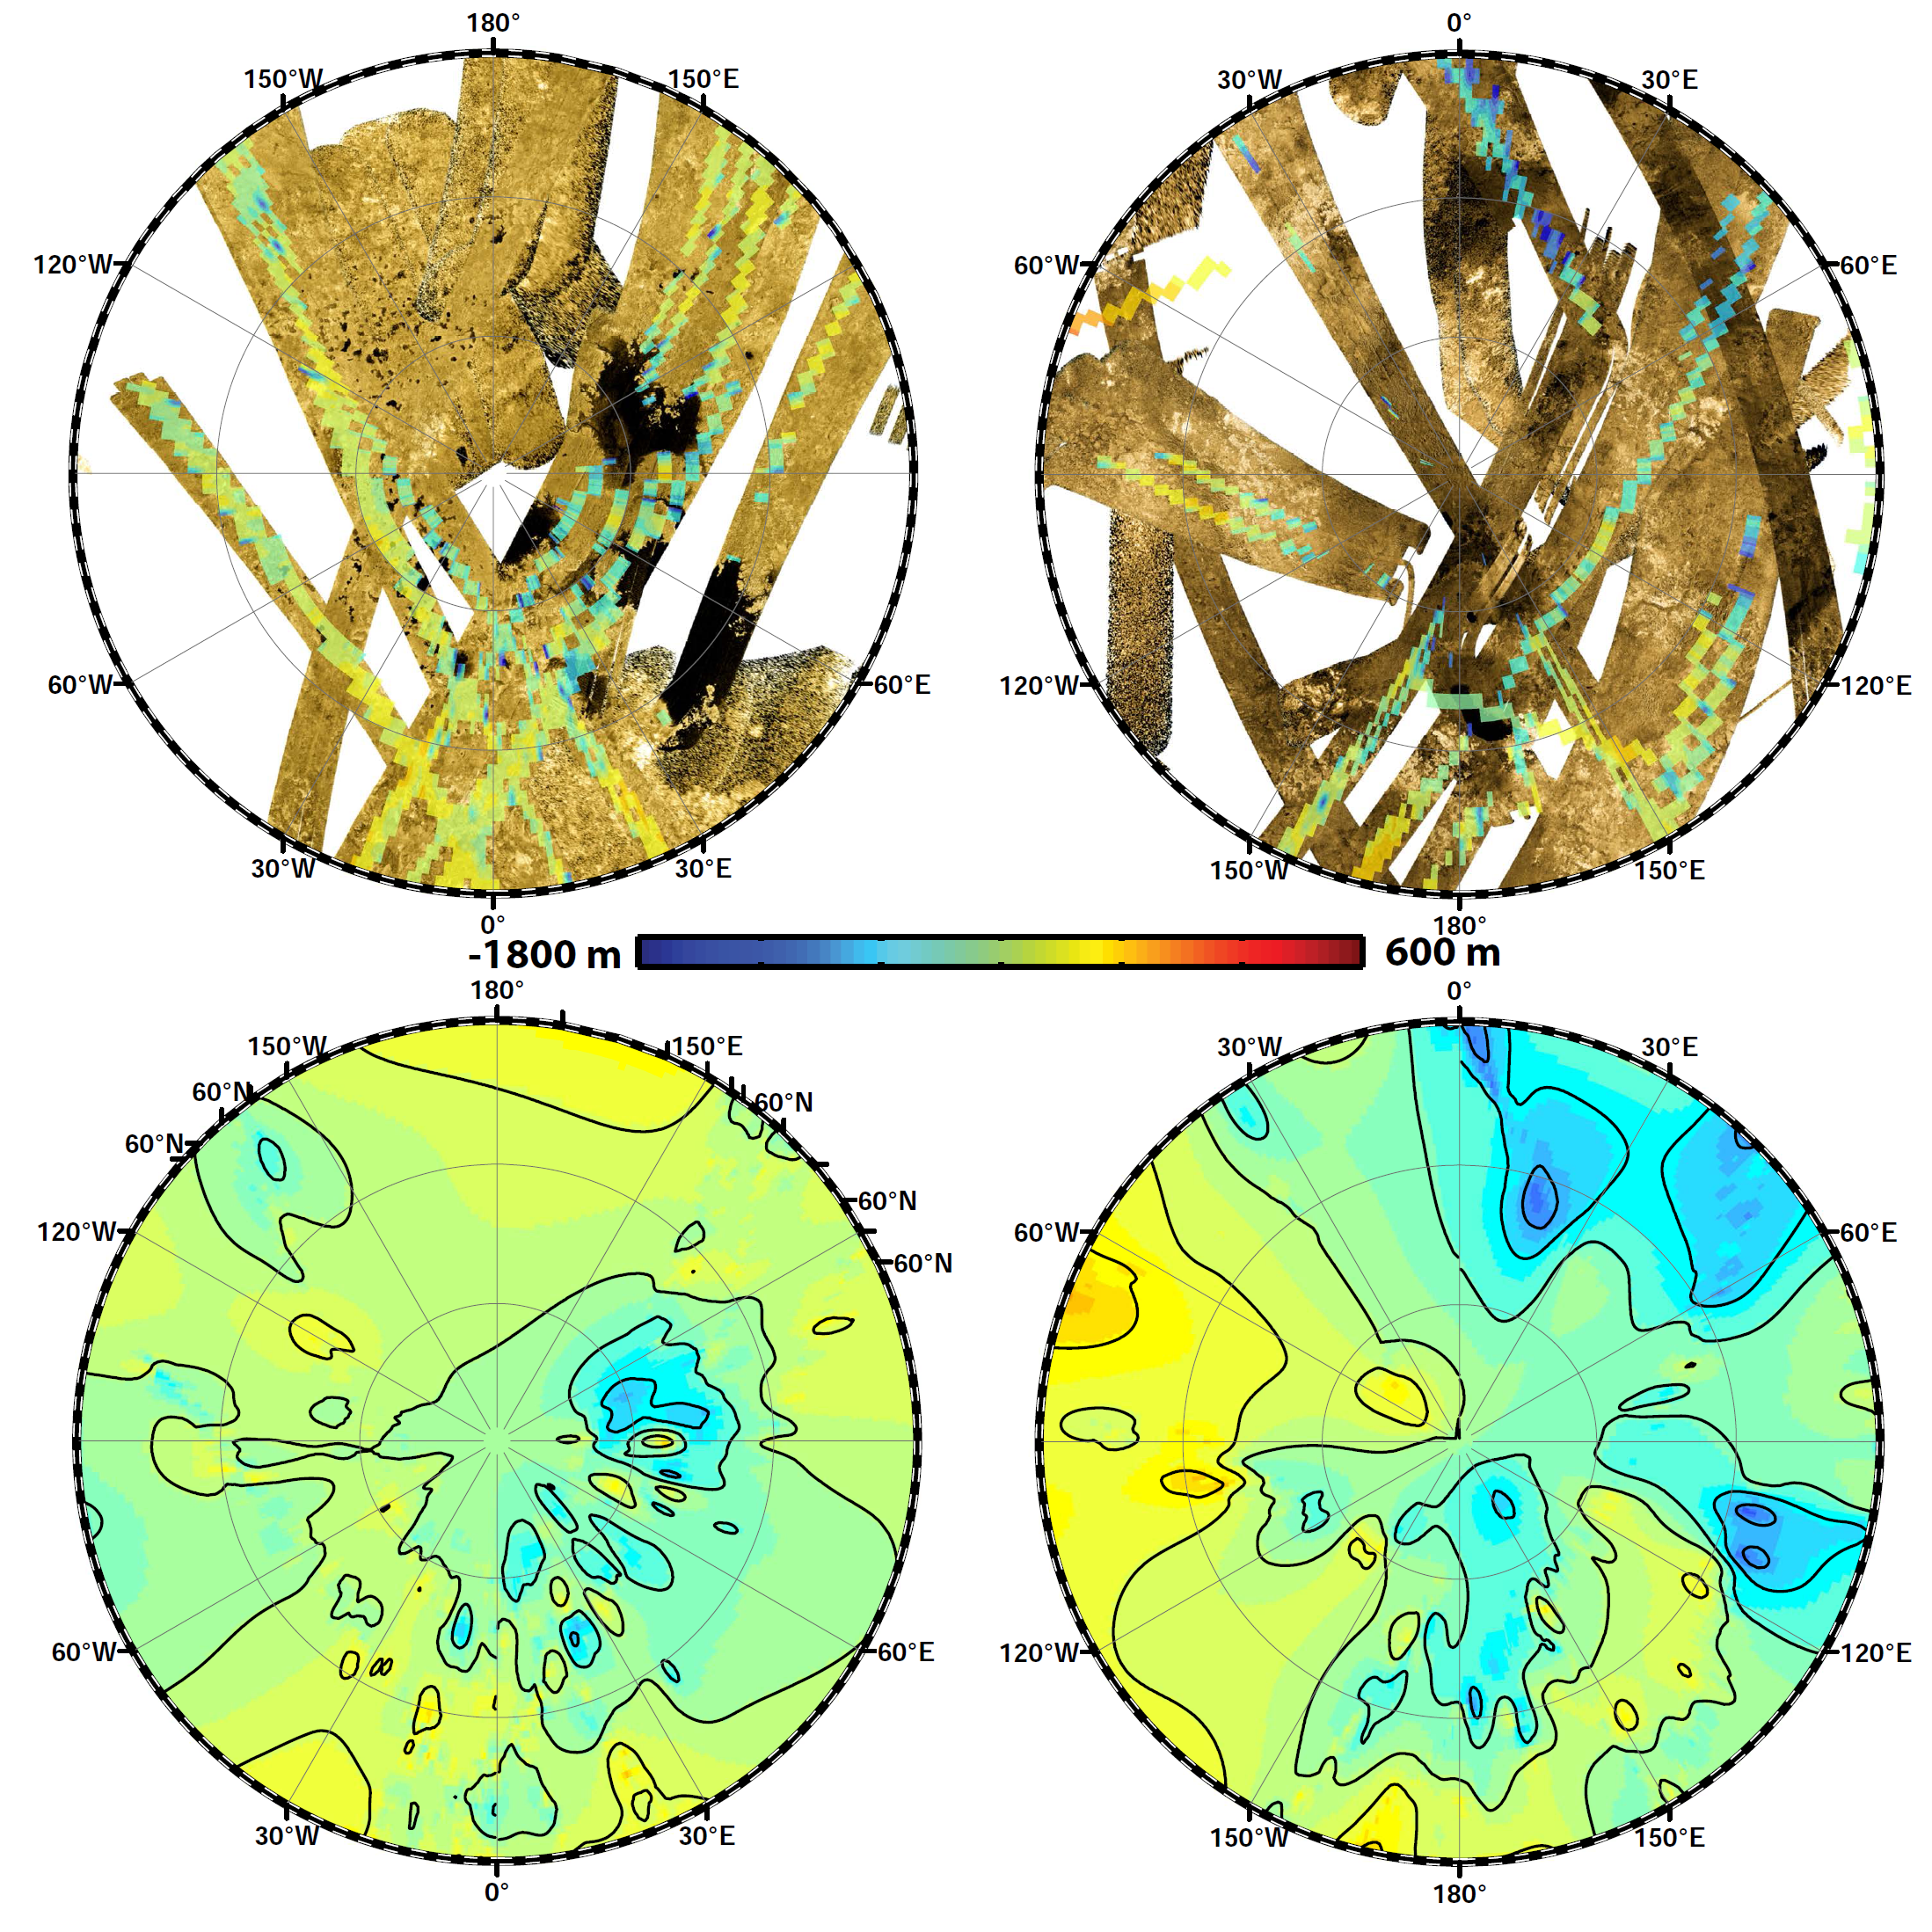

Polar Views of Titan’s Global Topography

These polar maps show the first global, topographic mapping of Saturn’s moon Titan, using data from NASA’s Cassini mission. To create these maps, scientists employed a mathematical process called splining, which uses smooth curved surfaces to “join” the areas between grids of existing topography profiles obtained by Cassini’s radar instrument. The topography maps at bottom focus on the polar regions (north at left, south at right) in stereographic projection. The top maps show the 2-D radar data in gold and black, with topography data color-coded by elevation. The bottom images are from the new topography map, with contour lines added at 656 feet (200 meters) apart in elevation.

Visible are deep basins at 72 degrees south latitude and 20 degrees east longitude, and a wider basin at 68 degrees south latitude and 105 degrees east longitude.

The Cassini-Huygens mission is a cooperative project of NASA, the European Space Agency and ASI, the Italian Space Agency. JPL, a division of the California Institute of Technology in Pasadena, manages the mission for NASA’s Science Mission Directorate, Washington. The radar instrument was built by JPL and the Italian Space Agency, working with team members from the US and several European countries.

Credit: NASA/JPL-Caltech/ASI/JHUAPL/Cornell/Weizmann